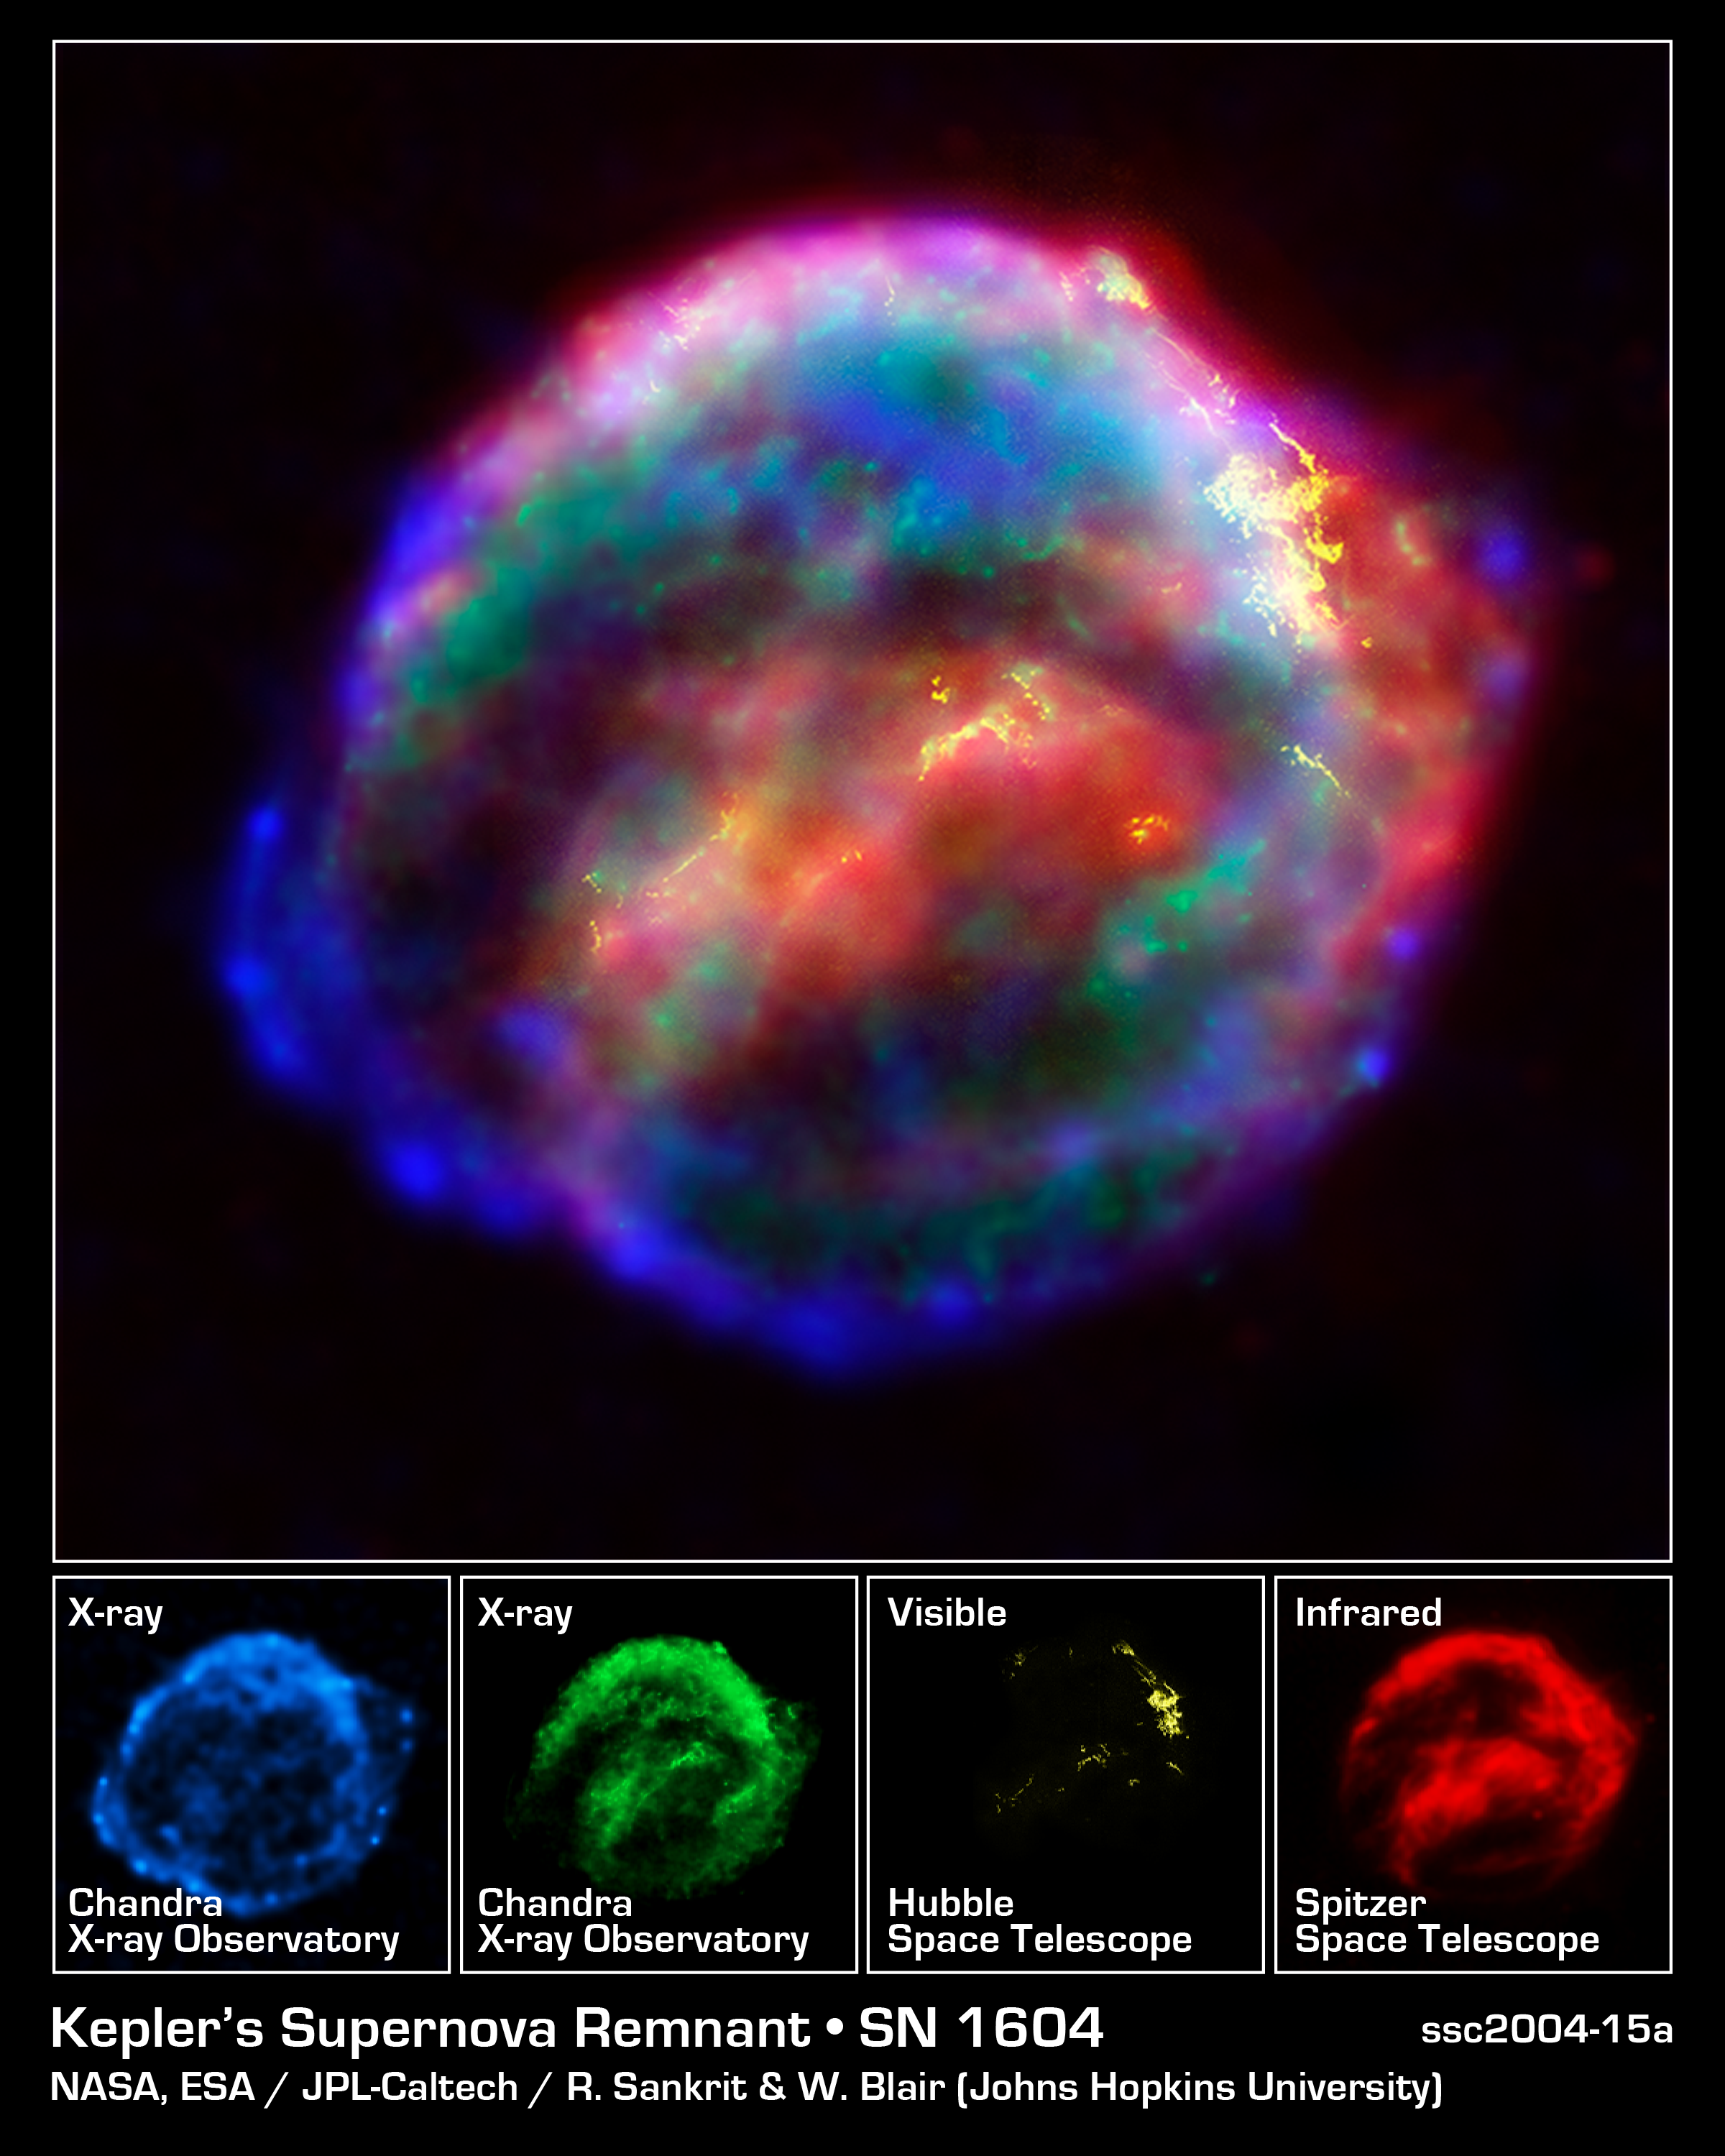

NASA's Great Observatories Provide a Detailed View of Kepler's Supernova Remnant

NASA's three Great Observatories -- the Hubble Space Telescope, the Spitzer Space Telescope, and the Chandra X-ray Observatory -- joined forces to probe the expanding remains of a supernova, called Kepler's supernova remnant, first seen 400 years ago by sky watchers, including famous astronomer Johannes Kepler.

The combined image unveils a bubble-shaped shroud of gas and dust that is 14 light-years wide and is expanding at 4 million miles per hour (2,000 kilometers per second). Observations from each telescope highlight distinct features of the supernova remnant, a fast-moving shell of iron-rich material from the exploded star, surrounded by an expanding shock wave that is sweeping up interstellar gas and dust.

Each color in this image represents a different region of the electromagnetic spectrum, from X-rays to infrared light. These diverse colors are shown in the panel of photographs below the composite image. The X-ray and infrared data cannot be seen with the human eye. By color-coding those data and combining them with Hubble's visible-light view, astronomers are presenting a more complete picture of the supernova remnant.

Visible-light images from the Hubble telescope's Advanced Camera for Surveys [colored yellow] reveal where the supernova shock wave is slamming into the densest regions of surrounding gas.

The bright glowing knots are dense clumps from instabilities that form behind the shock wave. The Hubble data also show thin filaments of gas that look like rippled sheets seen edge-on. These filaments reveal where the shock wave is encountering lower-density, more uniform interstellar material.

The Spitzer telescope shows microscopic dust particles [colored red] that have been heated by the supernova shock wave. The dust re-radiates the shock wave's energy as infrared light. The Spitzer data are brightest in the regions surrounding those seen in detail by the Hubble telescope.

The Chandra X-ray data show regions of very hot gas, and extremely high-energy particles. The hottest gas (higher-energy X-rays, colored blue) is located primarily in the regions directly behind the shock front. These regions also show up in the Hubble observations, and also align with the faint rim of glowing material seen in the Spitzer data. The X-rays from the region on the lower left (colored blue) may be dominated by extremely high-energy electrons that were produced by the shock wave and are radiating at radio through X-ray wavelengths as they spiral in the intensified magnetic field behind the shock front. Cooler X-ray gas (lower-energy X-rays, colored green) resides in a thick interior shell and marks the location of heated material expelled from the exploded star.

Kepler's supernova, the last such object seen to explode in our Milky Way galaxy, resides about 13,000 light-years away in the constellation Ophiuchus.

The Chandra observations were taken in June 2000, the Hubble in August 2003; and the Spitzer in August 2004.

Credit: NASA/ESA/R. Sankrit and W. Blair (Johns Hopkins University)